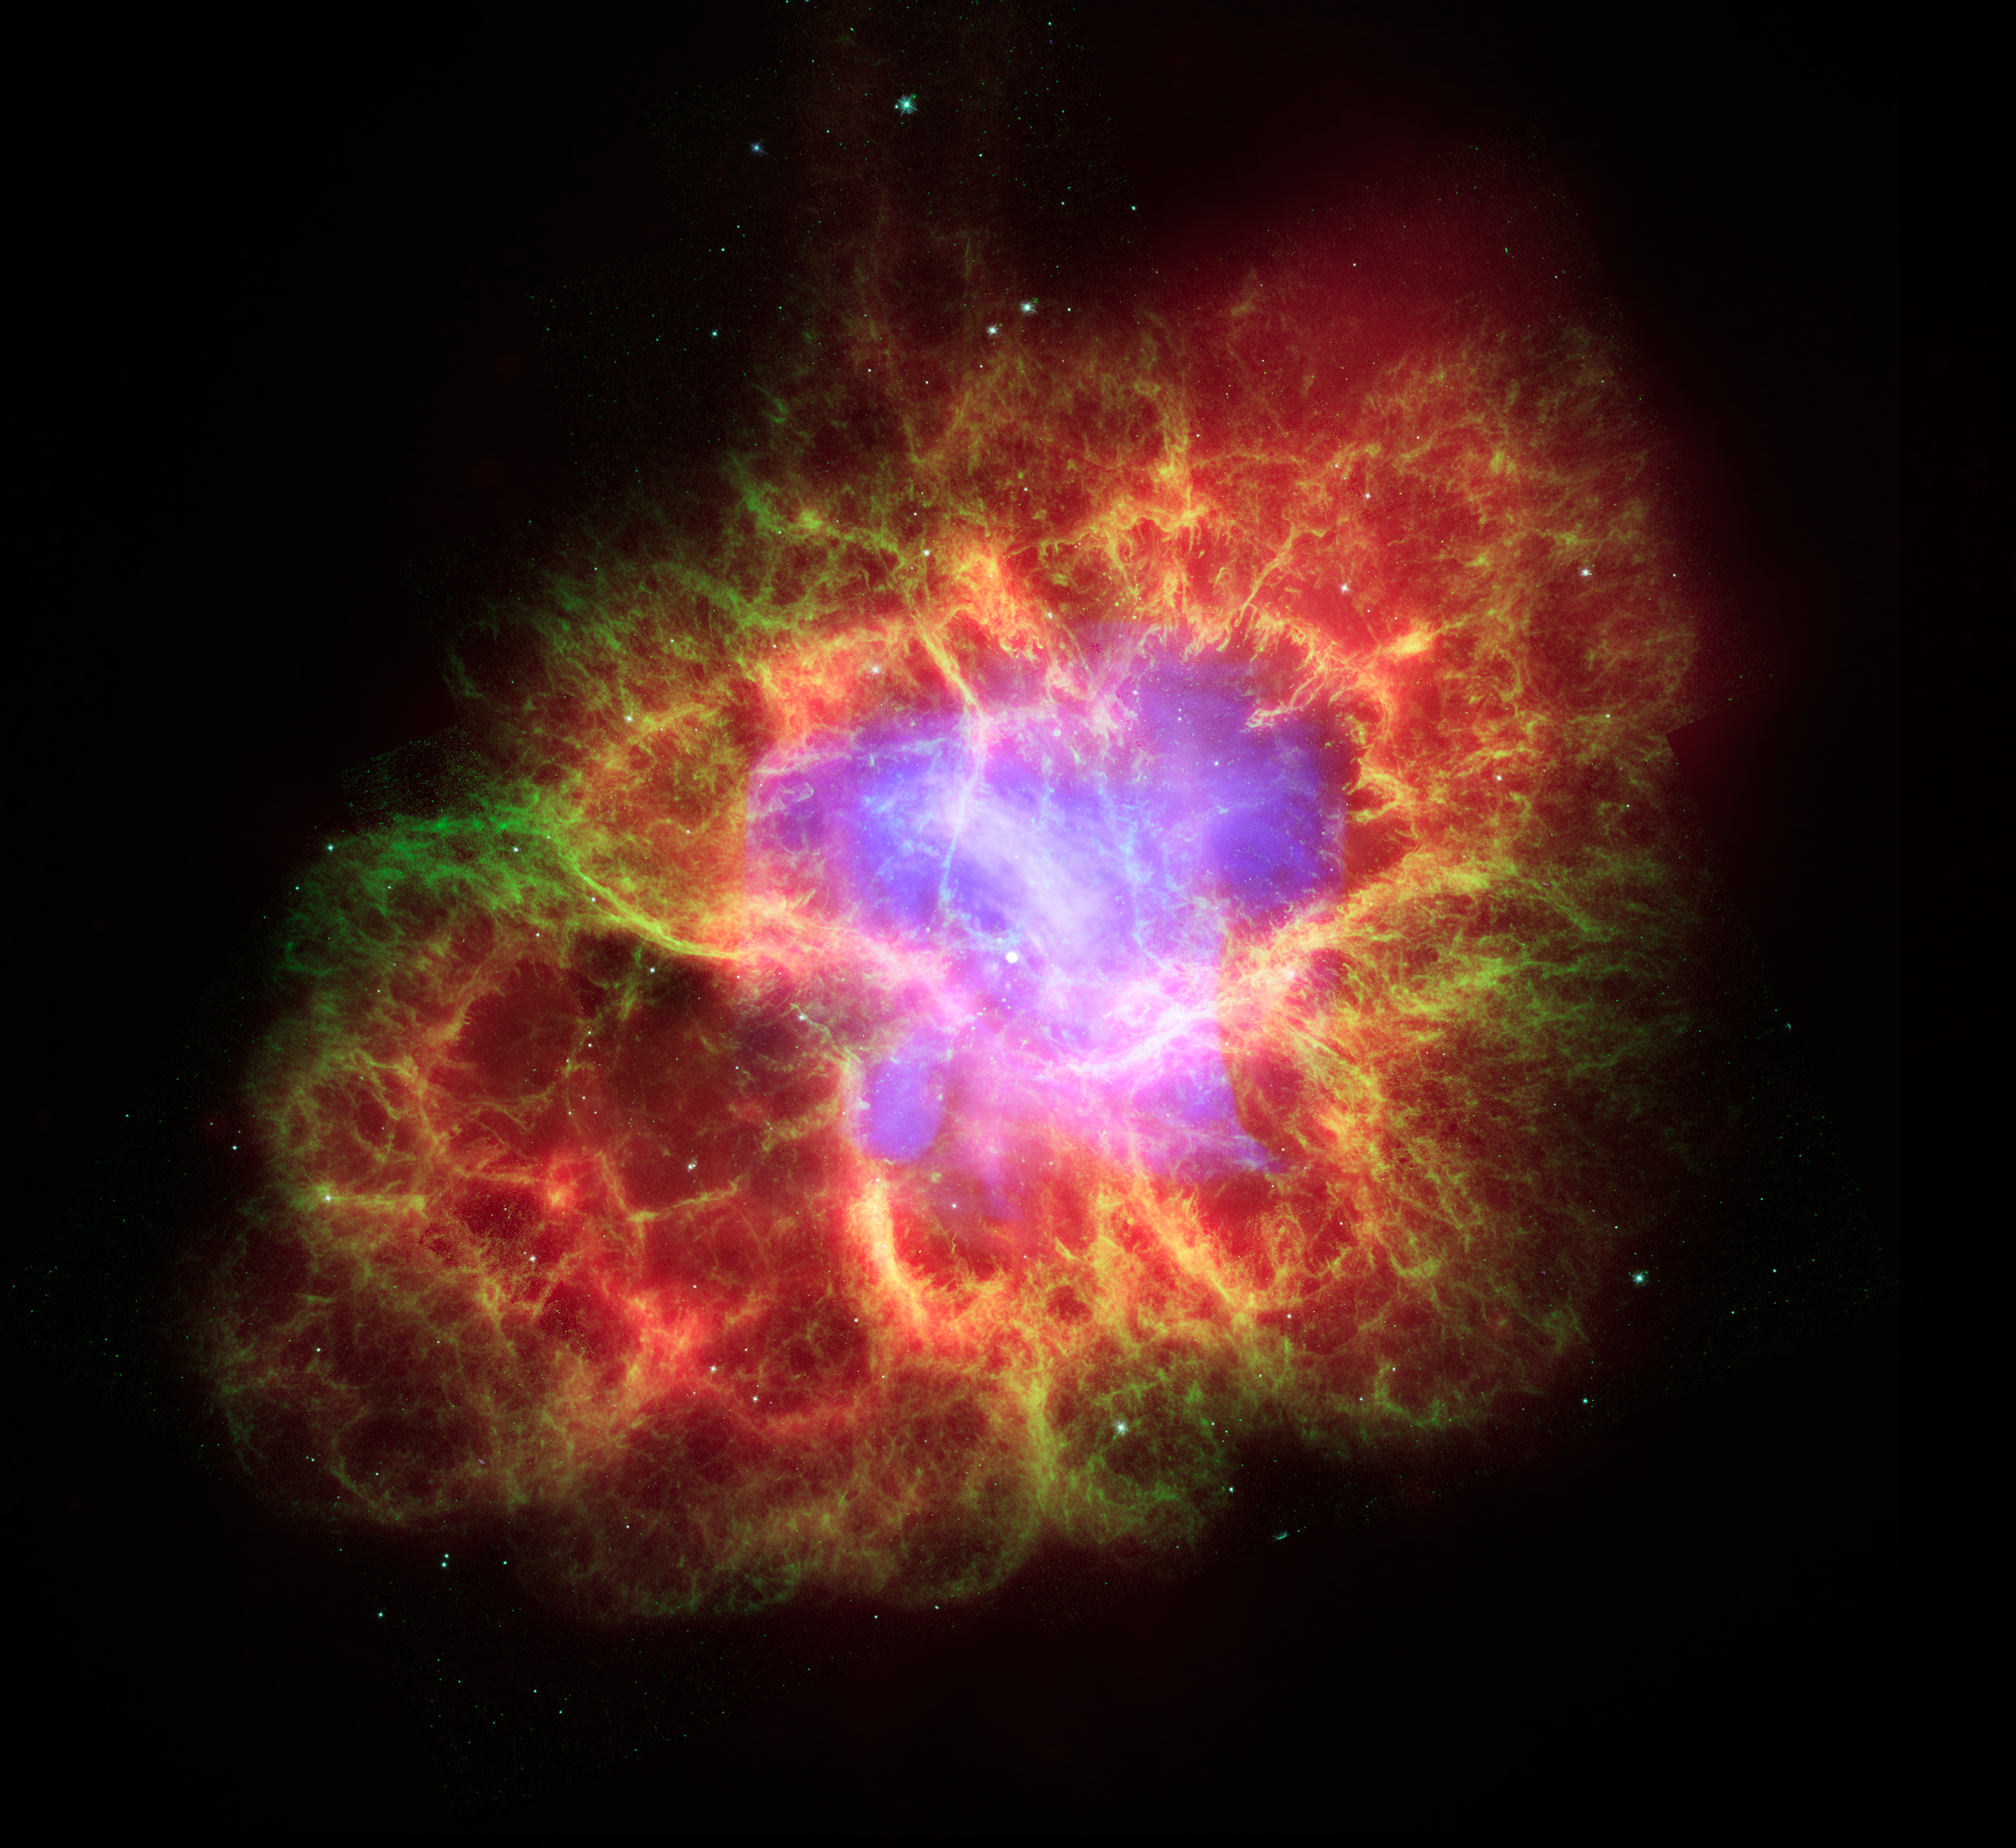

Crab Nebula: A Dead Star Creates Celestial Havoc

This composite image of the Crab Nebula uses data from three of NASA's Great Observatories. The Chandra X-ray image is shown in light blue, the Hubble Space Telescope optical images are in green and dark blue, and the Spitzer Space Telescope's infrared image is in red. The size of the X-ray image is smaller than the others because the outwardly streaming higher-energy electrons emitting X-ray light radiate away their energy more quickly than the lower-energy electrons emitting optical and infrared light. The neutron star, which has the mass equivalent to the sun crammed into a rapidly spinning ball of neutrons twelve miles across, is the bright white dot in the center of the image.

Credit: NASA, ESA, CXC, JPL-Caltech, J. Hester and A. Loll (Arizona State Univ.), R. Gehrz (Univ. Minn.), and STScI